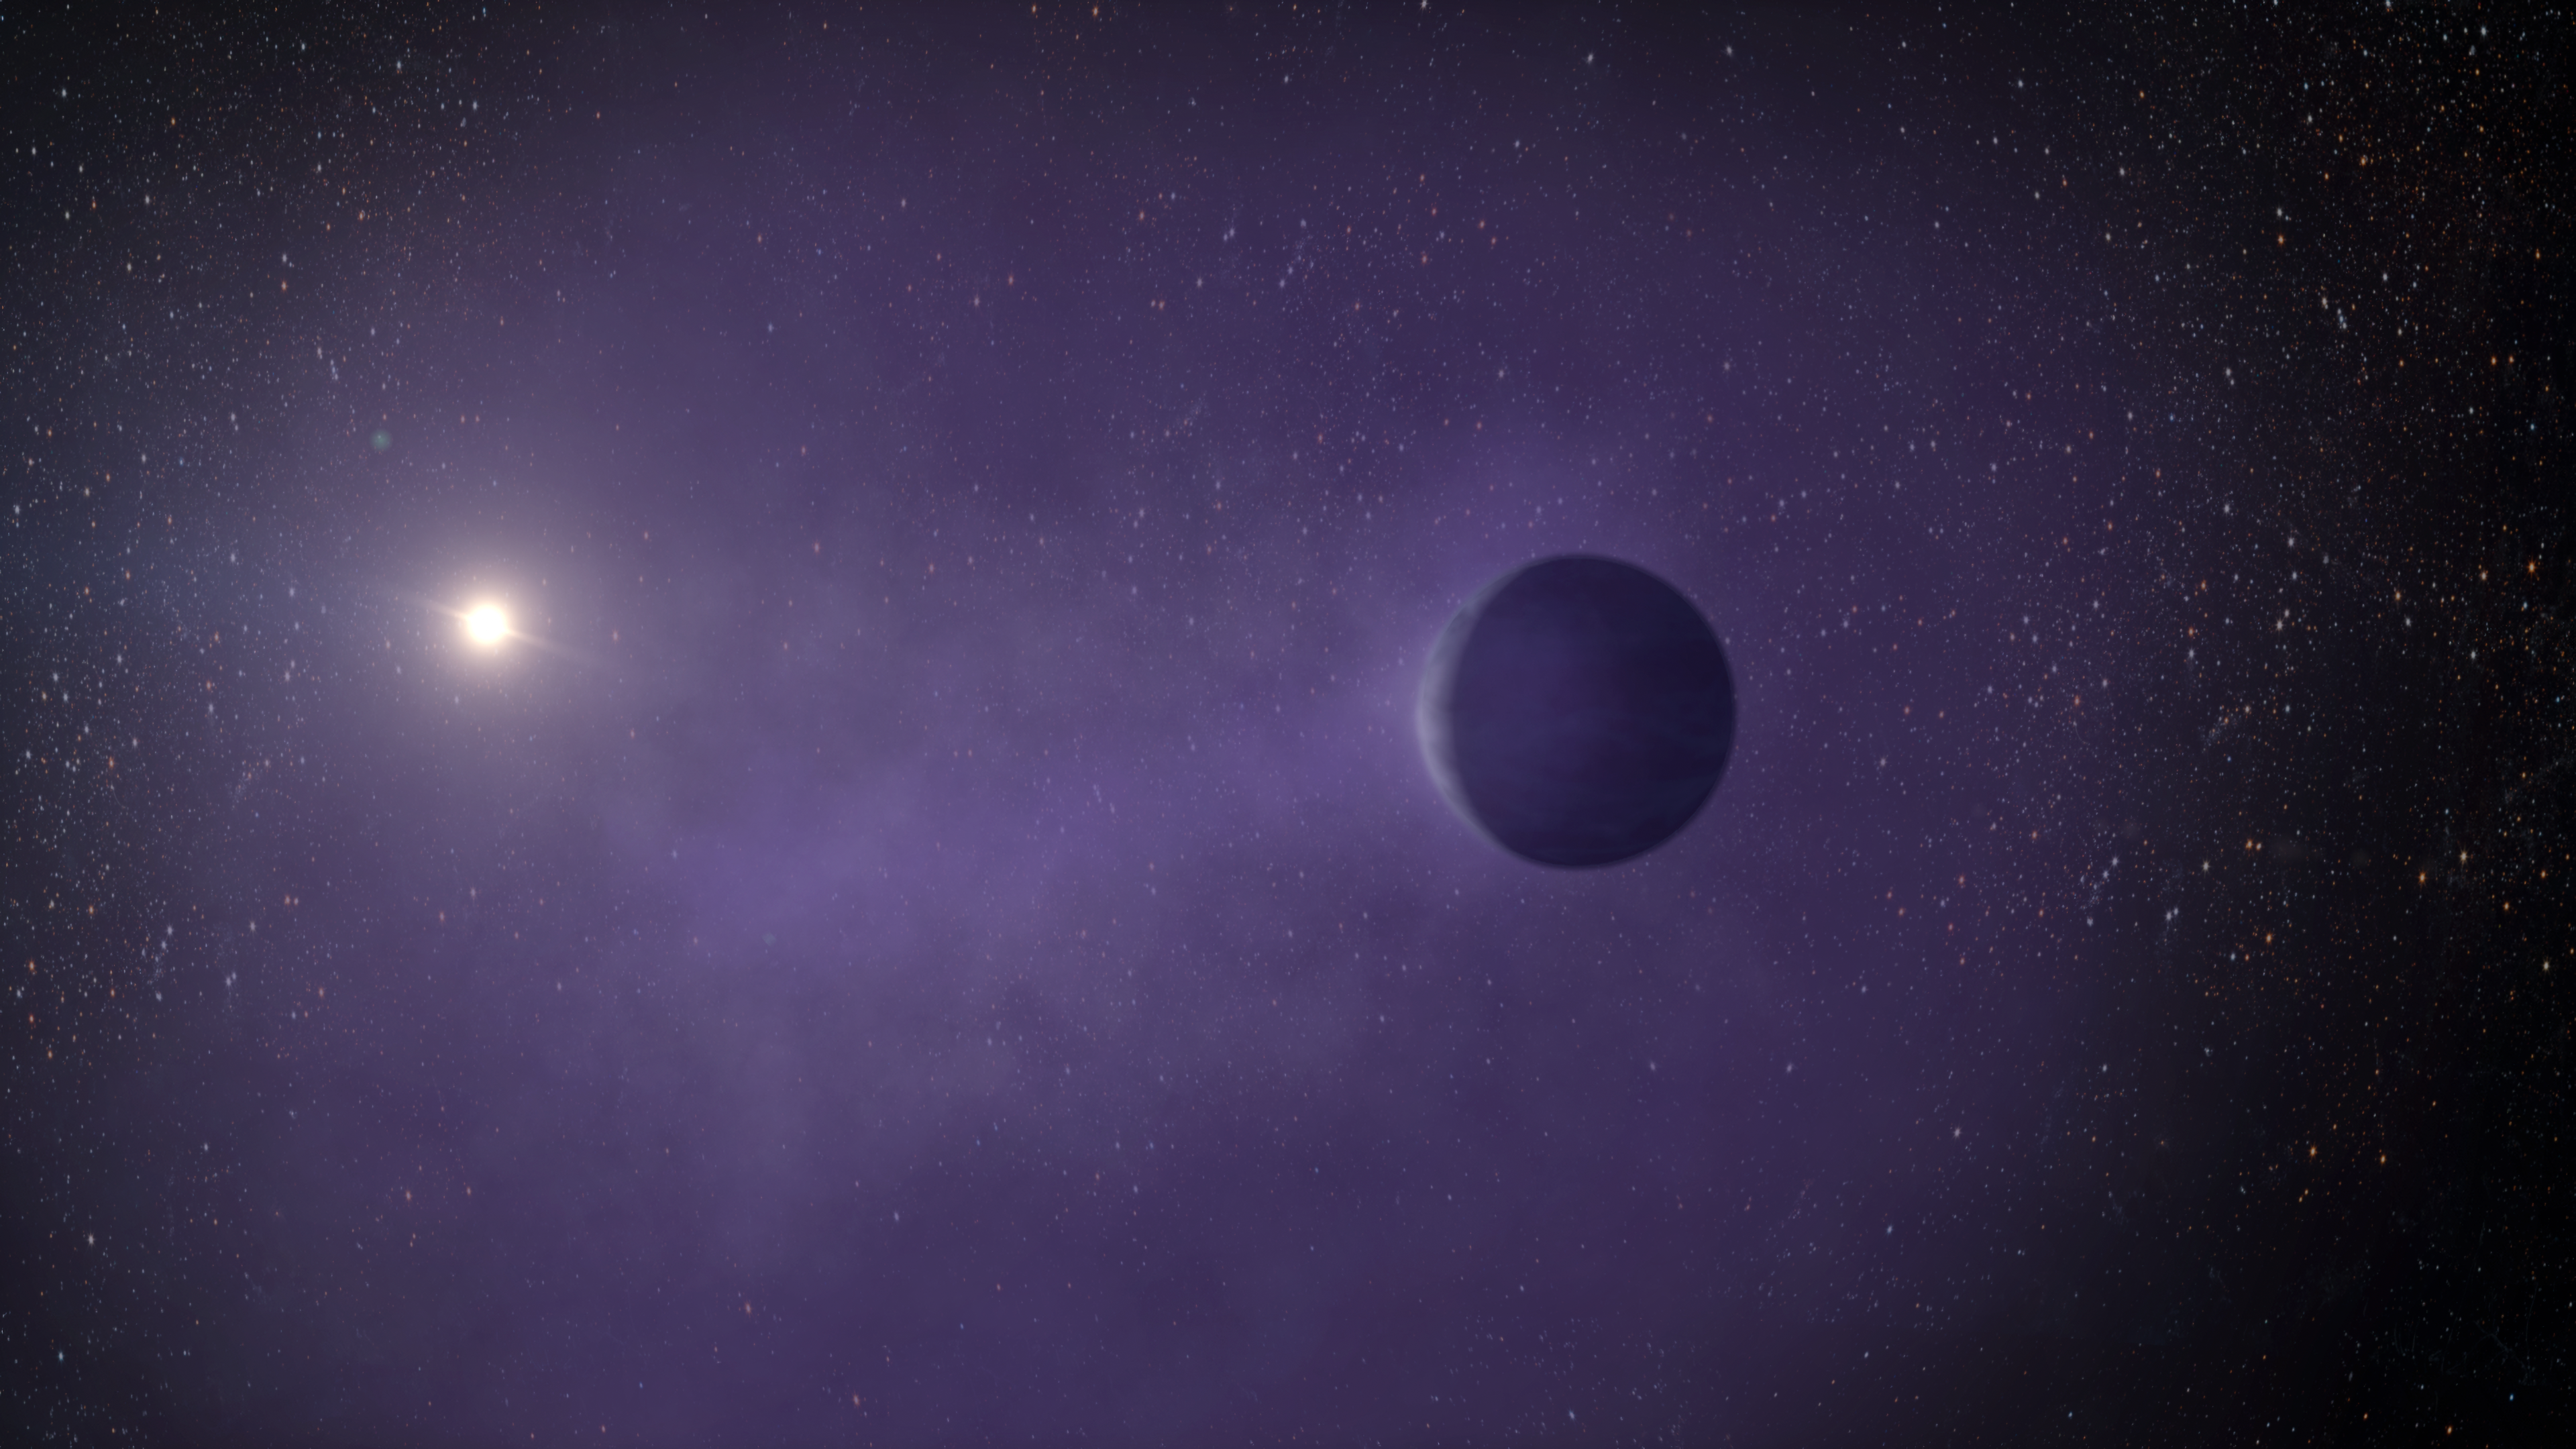

Artist’s Illustration of Mini-Neptune TOI 560.01

This is an artist's Illustration of the mini-Neptune TOI 560.01, located 103 light-years away in the Hydra constellation. The planet, which orbits closely to its star, is losing its puffy atmosphere and may ultimately transform into a super-Earth.

Credit: NASA, ESA, STScI, Caltech, Keck Observatory; Artwork: Adam Makarenko (Keck Observatory)